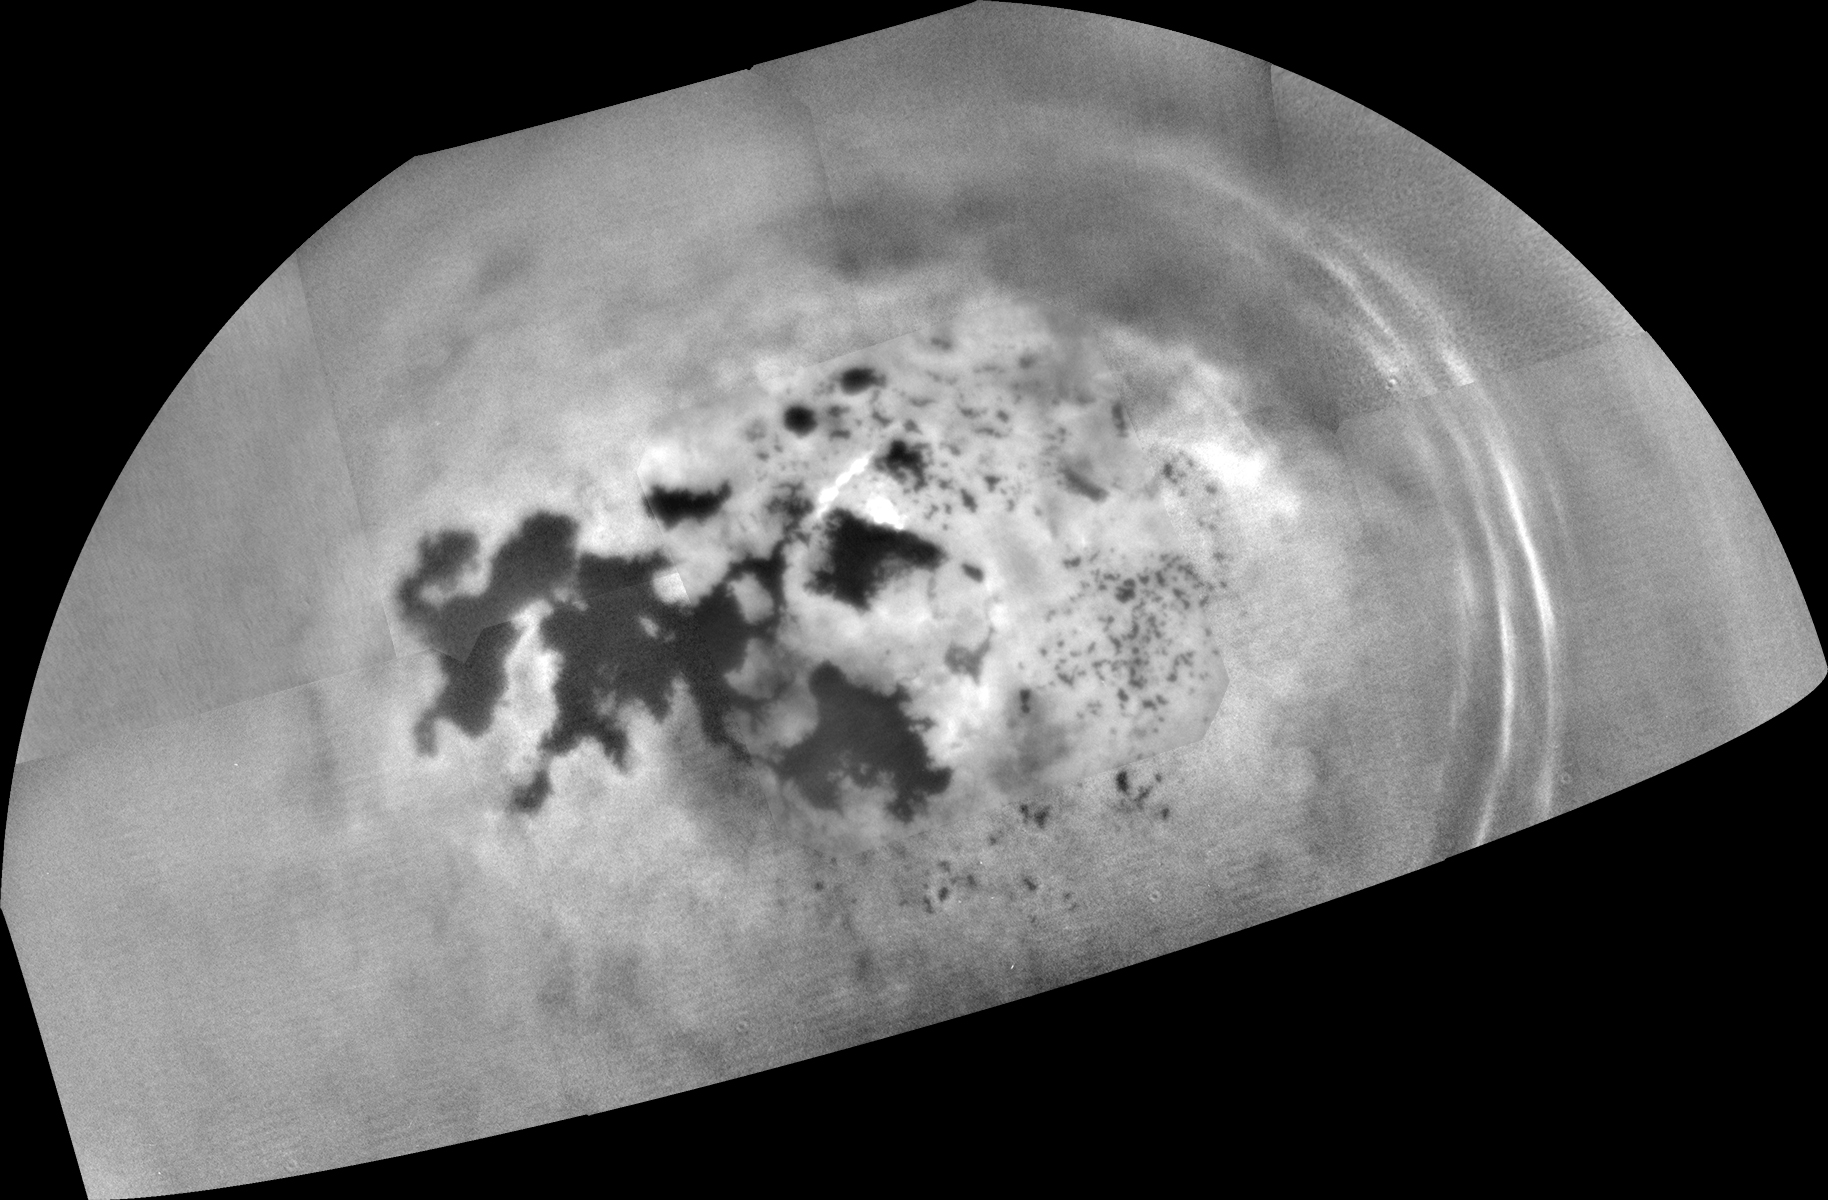

Titan: Kraken and Ligeia In Sharper Focus

As it sped away from a relatively distant encounter with Titan on Feb. 17, 2017, NASA’s Cassini spacecraft captured this mosaic view of the moon’s northern lakes and seas.

Cassini’s viewing angle over Kraken Mare and Ligeia Mare was better during this flyby than previous encounters, providing increased contrast for viewing these seas. Because the spacecraft is peering through less of Titan’s haze toward Kraken and Ligeia, more details on their shorelines are visible, compared to earlier maps (see PIA19657).

This was one of several “non-targeted” Cassini Titan flybys in 2017 that allow the mission to image the moon’s north polar region and track clouds there. (“Non-targeted” means Cassini did not have to use any rocket-thruster firings to steer itself toward the flyby.)

Several prominent cloud streaks are visible at mid-latitudes between 45 and 55 degrees north latitude, on the right side of the image. Smaller bright clouds are seen just above the sea called Punga Mare (roughly at center). Scientists are seeing increasing cloud activity in Titan’s north polar region as the seasons continue to change from spring to summer there, though not as much as predicted by models of Titan’s atmosphere.

The images in this mosaic were taken with the Cassini spacecraft narrow-angle camera using a spectral filter sensitive to wavelengths of near-infrared light centered at 938 nanometers.

The view was obtained at a distance of approximately 150,700 miles (242,500 kilometers) from Titan. Image scale is about 1.6 miles (2.6 kilometers) per pixel. The view is an orthographic projection centered on 68 degrees north latitude, 225 degrees west longitude. An orthographic view is most like the view seen by a distant observer looking through a telescope.

The Cassini mission is a cooperative project of NASA, ESA (the European Space Agency) and the Italian Space Agency. The Jet Propulsion Laboratory, a division of the California Institute of Technology in Pasadena, manages the mission for NASA’s Science Mission Directorate, Washington. The Cassini orbiter and its two onboard cameras were designed, developed and assembled at JPL. The imaging operations center is based at the Space Science Institute in Boulder, Colorado.

Credit: NASA/JPL-Caltech/Space Science Institute